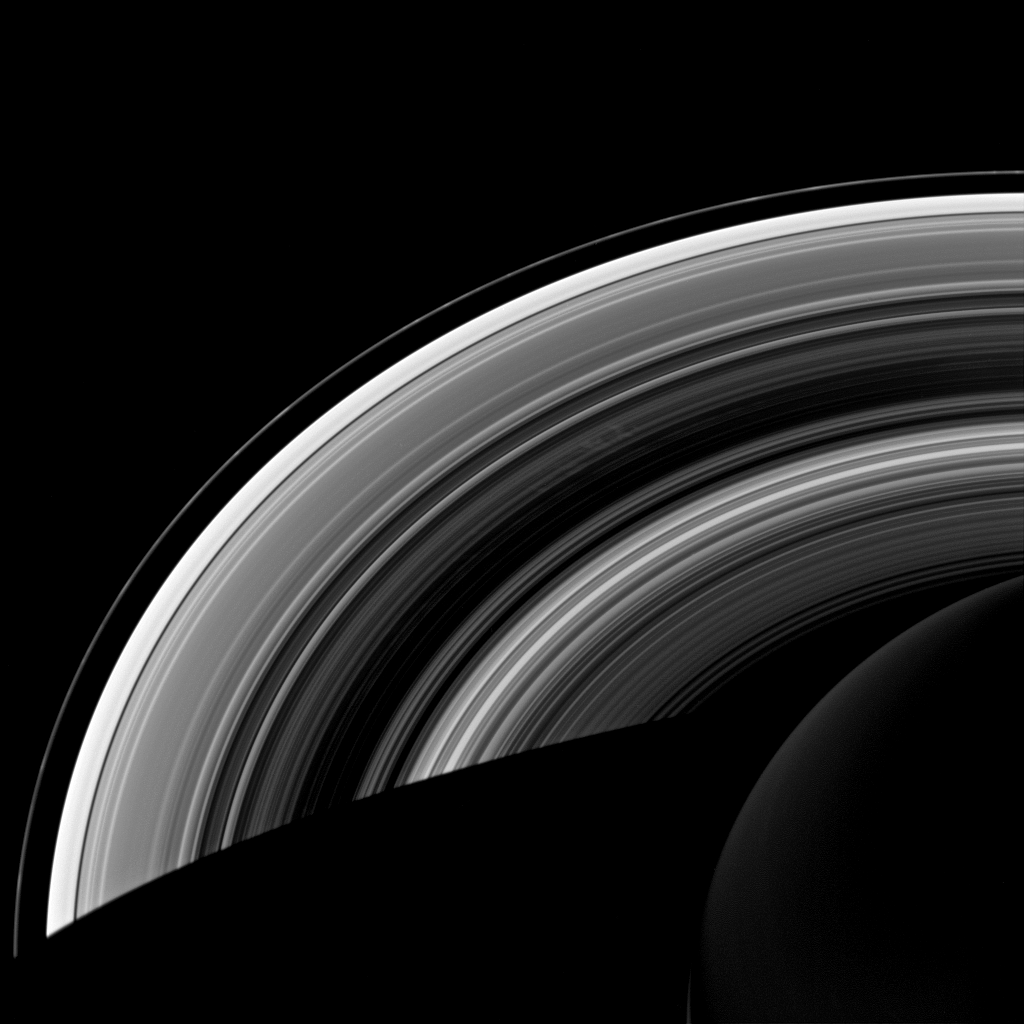

Still Alive

The spokes in Saturn’s rings continue to be active and Cassini scientists continue to study them in order to unravel their mysteries. The spokes, visible near the center of the image, appear bright against the dense core of the B ring, which is the darkest section of the rings shown here in silhouette. Conditions favorable to the production of spokes are expected to wane as Saturn approaches its northern summer solstice. Scientists are eager to monitor the transition, the timing of which could yield valuable insight into the mechanisms that form these intriguing and ethereal features.

This view looks toward the unilluminated side of the rings from about 47 degrees below the ringplane. The image was taken in visible light with the Cassini spacecraft wide-angle camera on Oct. 19, 2013.

The view was acquired at a distance of approximately 1.2 million miles (1.9 million kilometers) from Saturn and at a Sun-Saturn-spacecraft, or phase, angle of 122 degrees. Image scale is 72 miles (115 kilometers) per pixel.

The Cassini-Huygens mission is a cooperative project of NASA, the European Space Agency and the Italian Space Agency. NASA’s Jet Propulsion Laboratory, a division of the California Institute of Technology in Pasadena, manages the mission for NASA’s Science Mission Directorate, Washington. The Cassini orbiter and its two onboard cameras were designed, developed and assembled at JPL. The imaging operations center is based at the Space Science Institute in Boulder, Colo.

Credit: NASA/JPL-Caltech/Space Science Institute